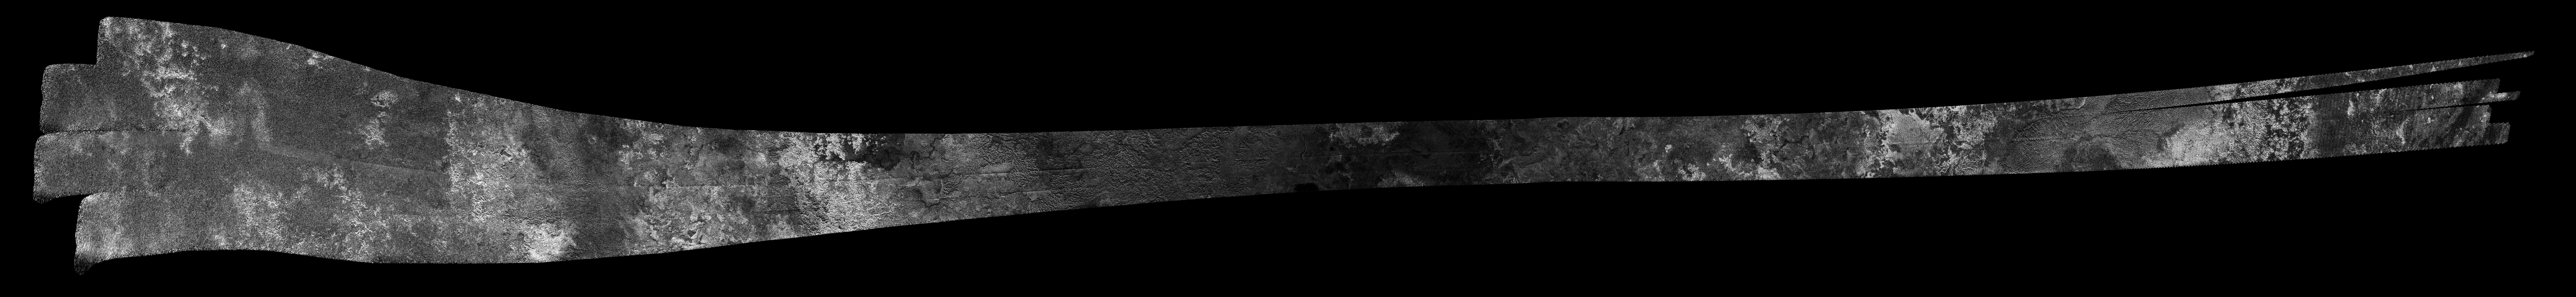

Titan Radar Swath (T-39 Flyby – Dec. 20, 2007)

This image was obtained by NASA’s Cassini radar instrument during a flyby on Dec. 20, 2007. South Polar Region, Western Mezzoramia.

The radar antenna was pointing toward Titan at an altitude of 970 kilometers (602 miles) during the closest approach.

The image has been processed with a resolution of 128 pixels/deg.

The Cassini-Huygens mission is a cooperative project of NASA, the European Space Agency and the Italian Space Agency. The Jet Propulsion Laboratory, a division of the California Institute of Technology in Pasadena, manages the mission for NASA’s Science Mission Directorate. The Cassini orbiter was designed, developed and assembled at JPL. The radar instrument was built by JPL and the Italian Space Agency, working with team members from the United States and several European countries.

Credit: NASA/JPL-Caltech/ASI